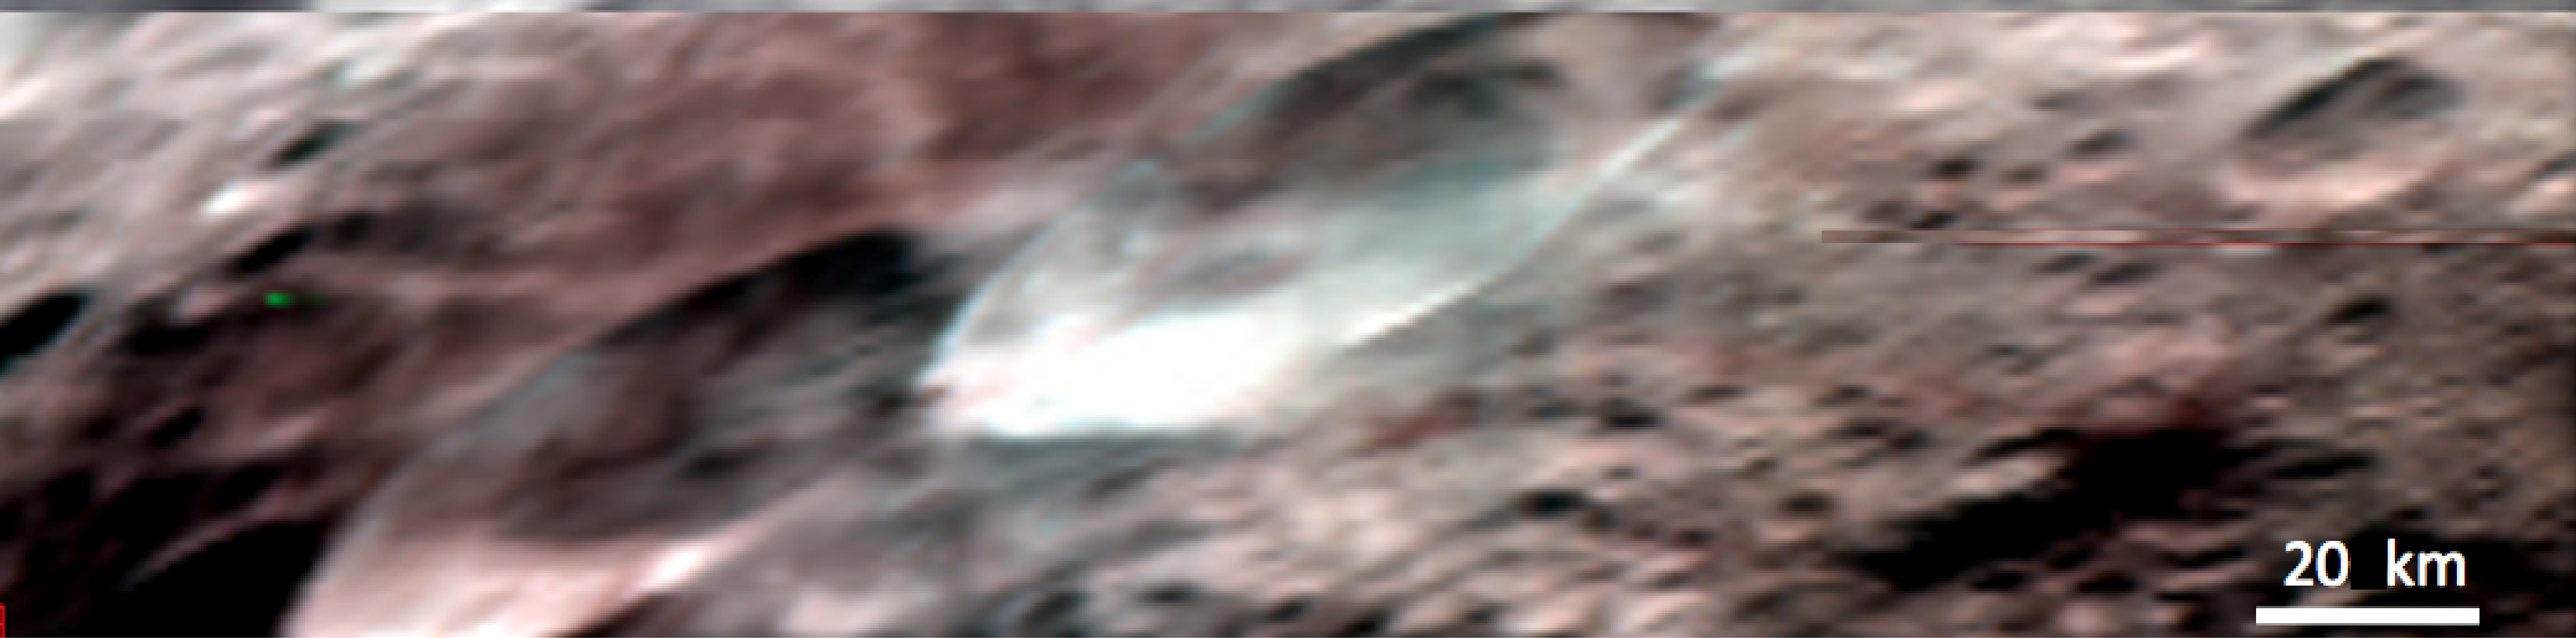

“Snowman Craters” in Simulated True Color

This composite image is a simulated true color image of part of Vesta’s northern region, which contains the “snowman craters.” It was produced by combining images obtained by the Visible and Infrared Imaging Spectrometer (VIR) instrument aboard NASA’s Dawn spacecraft. The VIR instrument can image Vesta in many different wavelength regions, called bands, in the near ultraviolet, visible and infrared parts of the electromagnetic spectrum, which corresponds to a wavelength range of 300nm to 5000nm. This is an RGB composite image where red is set as the 700nm band, green is set as the 550nm band and blue is set as the 440nm band. The wavelength of red light is around 700nm, of green light is around 550nm and of blue light is around 440nm, so this image approximates what the human eye would see looking at Vesta. It is an approximation because the human eye can see many more wavelengths than the three used here. The “snowman craters” are centered in this image and show different spectral (e.g. color) characteristics: the left hand crater is much redder and the right hand crater is much bluer. Such color differences greatly help the process of understanding Vesta’s geological history.

NASA’s Dawn spacecraft obtained the images used to make this composite image with its Visible and Infrared Imaging Spectrometer on July 23rd 2011. The distance to the surface of Vesta is 5200km and the average image resolution is 1.5 kilometers per pixel.

The Dawn mission to Vesta and Ceres is managed by NASA’s Jet Propulsion Laboratory, a division of the California Institute of Technology in Pasadena, for NASA’s Science Mission Directorate, Washington. UCLA is responsible for overall Dawn mission science. The visible and infrared mapping spectrometer was provided by the Italian Space Agency and is managed by the Italy’s National Institute for Astrophysics, Rome, in collaboration with Selex Galileo, where it was built.

Credit: NASA/JPL-Caltech/UCLA/ASI/INAF/IASF/IFSI